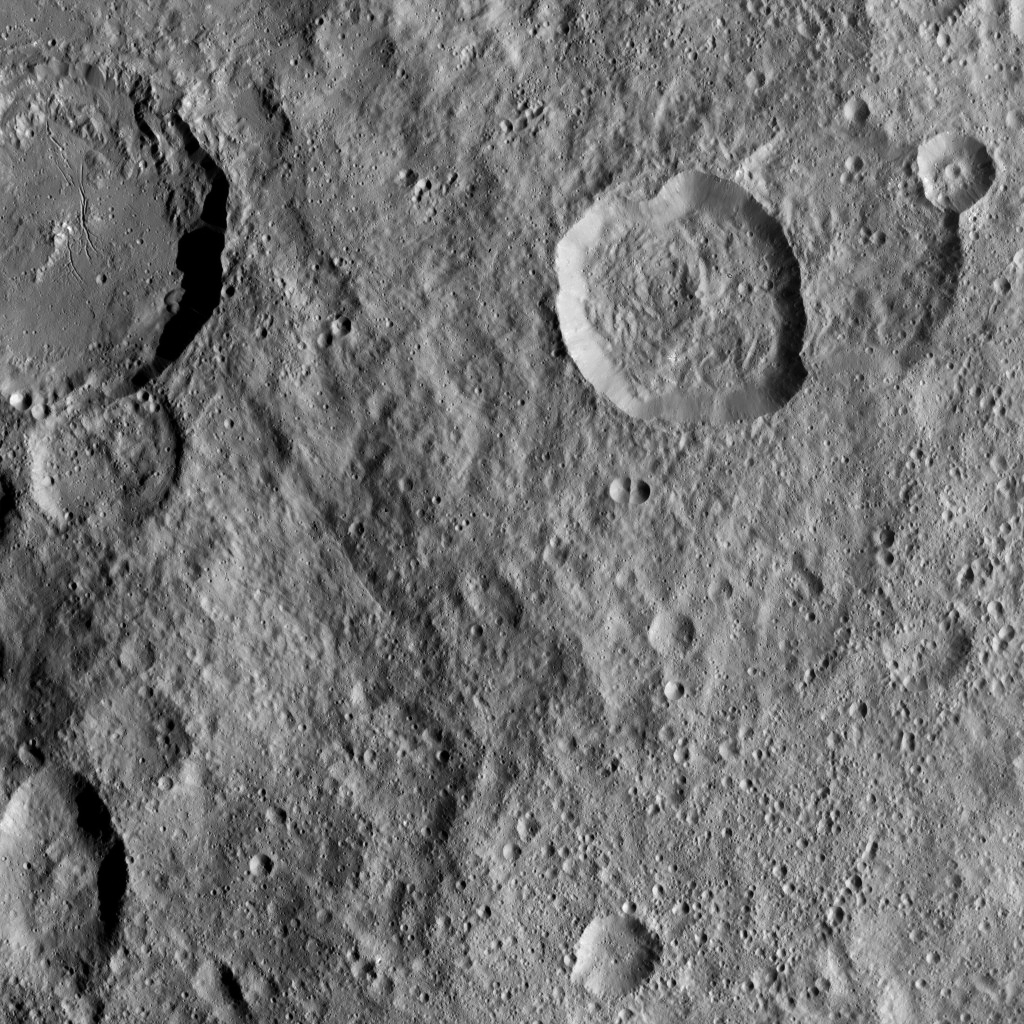

Dawn XMO2 Image 2

This image, taken by NASA’s Dawn spacecraft, shows Azacca Crater (31 miles, 50 kilometers wide) at top left, with its prominent set of north-south trending fractures. Azacca, named for the Haitian god of agriculture, can be seen from a closer vantage point in PIA20392.

At upper right is Lociyo Crater, which is superimposed onto an older crater. Lociyo is 24 miles (38 kilometers) in diameter, and is named for a Zapotec deity of Mexico (to whom a ceremony is performed when the first chili plant is cut).

Dawn took this image on Oct. 17, 2016, from its second extended-mission science orbit, at a distance of about 920 miles (1,480 kilometers) above the surface. The image resolution is about 460 feet (140 meters) per pixel.

Dawn’s mission is managed by JPL for NASA’s Science Mission Directorate in Washington. Dawn is a project of the directorate’s Discovery Program, managed by NASA’s Marshall Space Flight Center in Huntsville, Alabama. UCLA is responsible for overall Dawn mission science. Orbital ATK, Inc., in Dulles, Virginia, designed and built the spacecraft. The German Aerospace Center, the Max Planck Institute for Solar System Research, the Italian Space Agency and the Italian National Astrophysical Institute are international partners on the mission team.

Credit: NASA/JPL-Caltech/UCLA/MPS/DLR/IDA